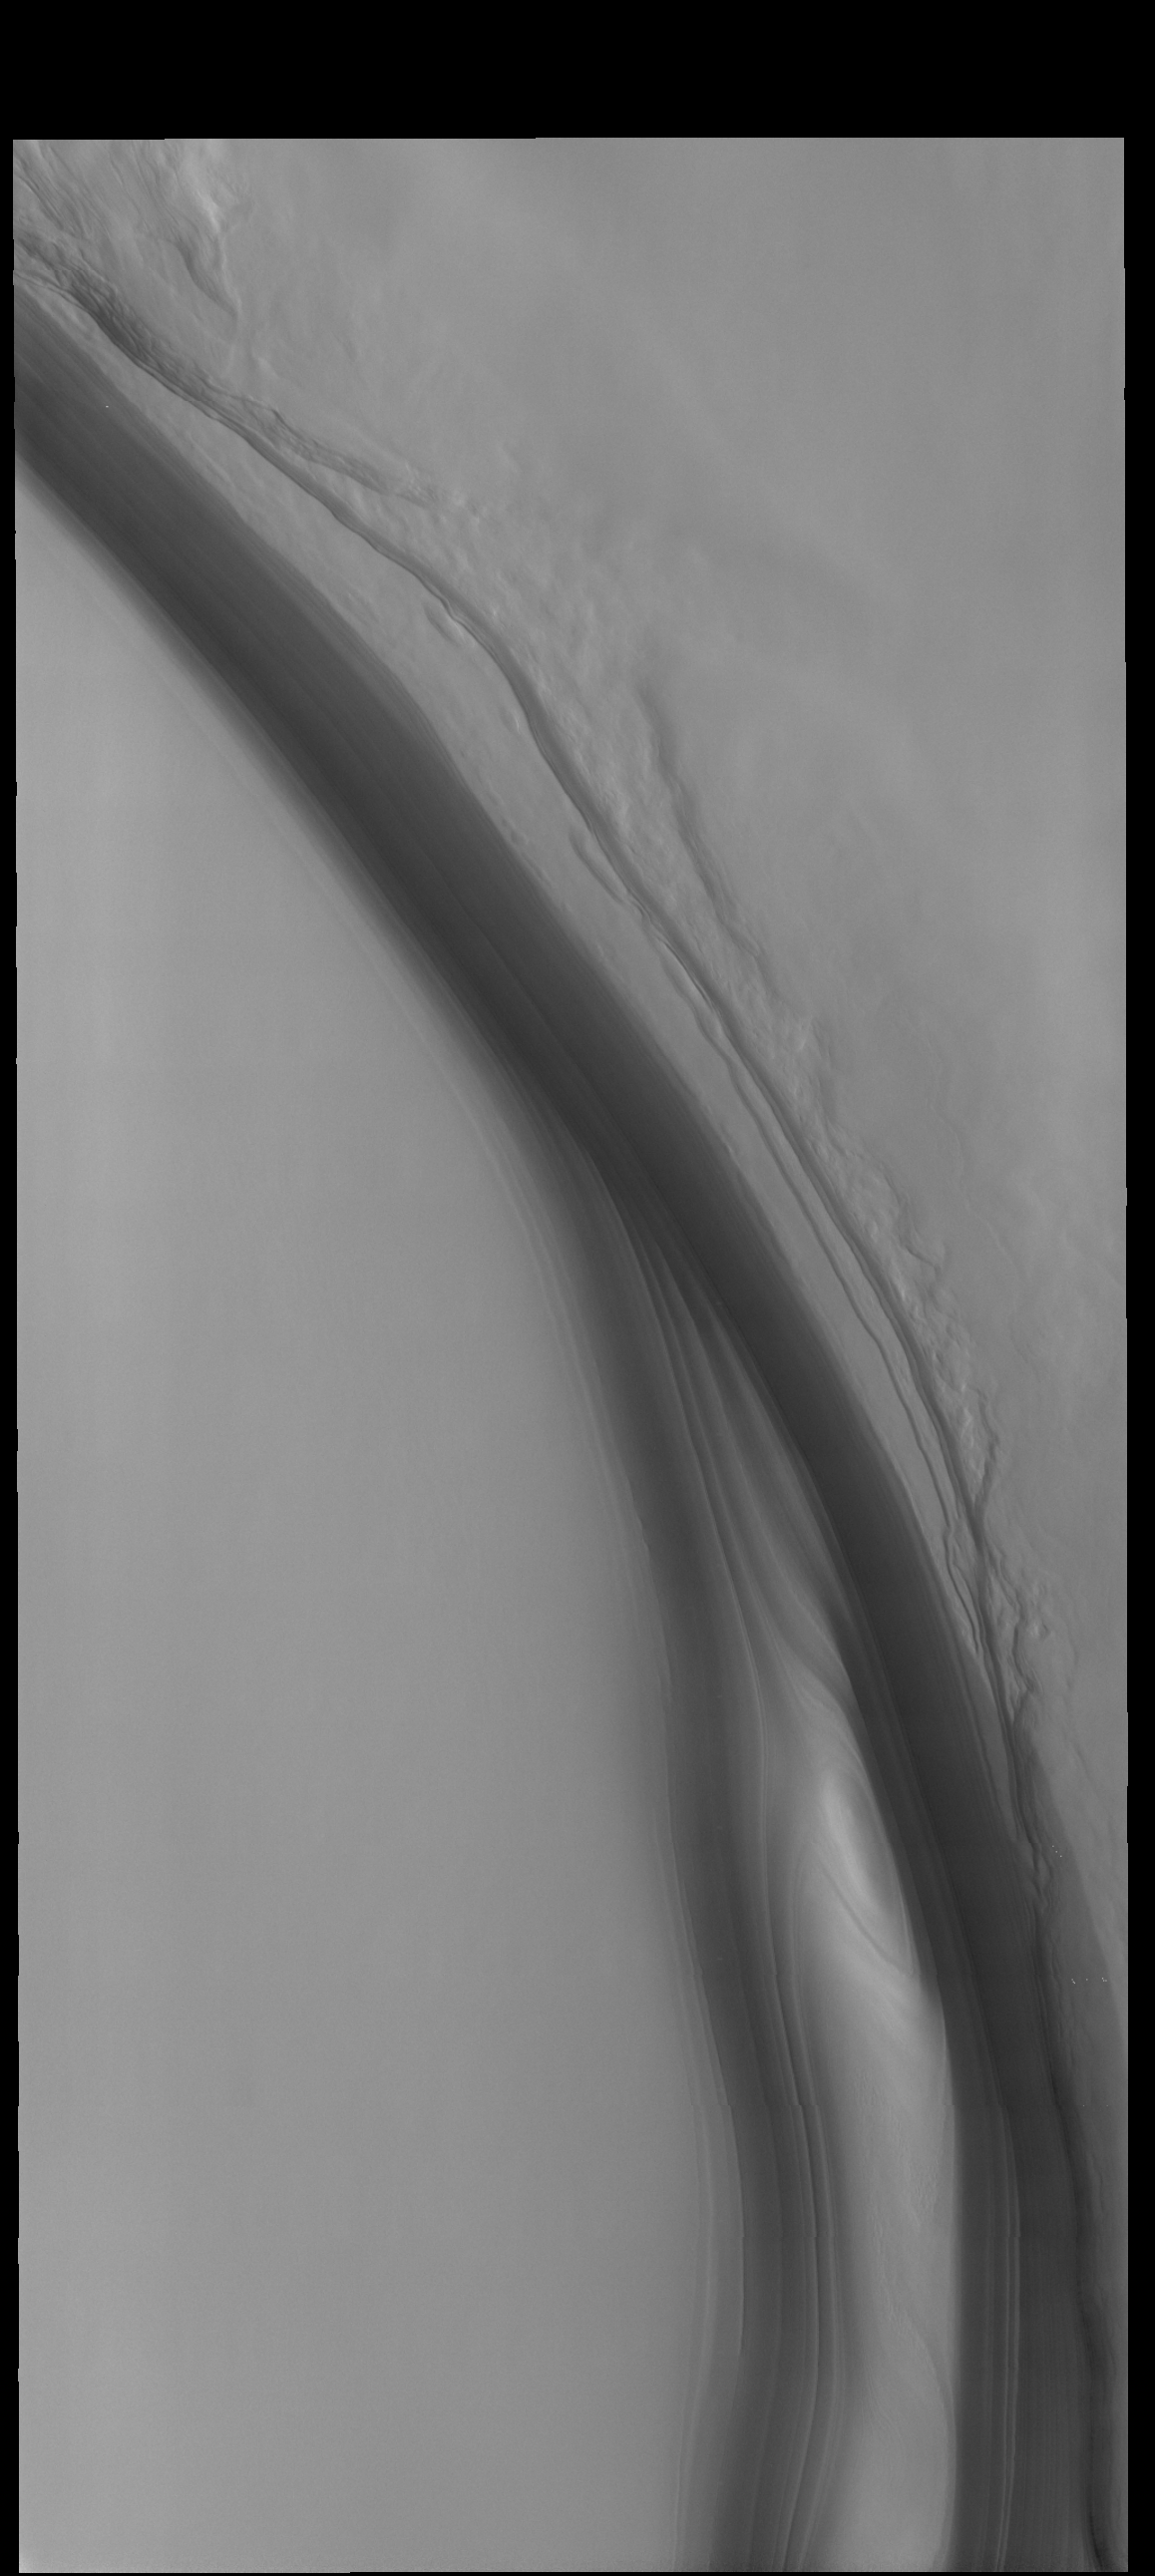

Olympia Rupes

The steep feature in this VIS image is the margin of the north polar cap, called Olympia Rupes. [Rupes means scarp.] The layering of the polar cap is visible in this image.

Credit: NASA/JPL-Caltech/ASU